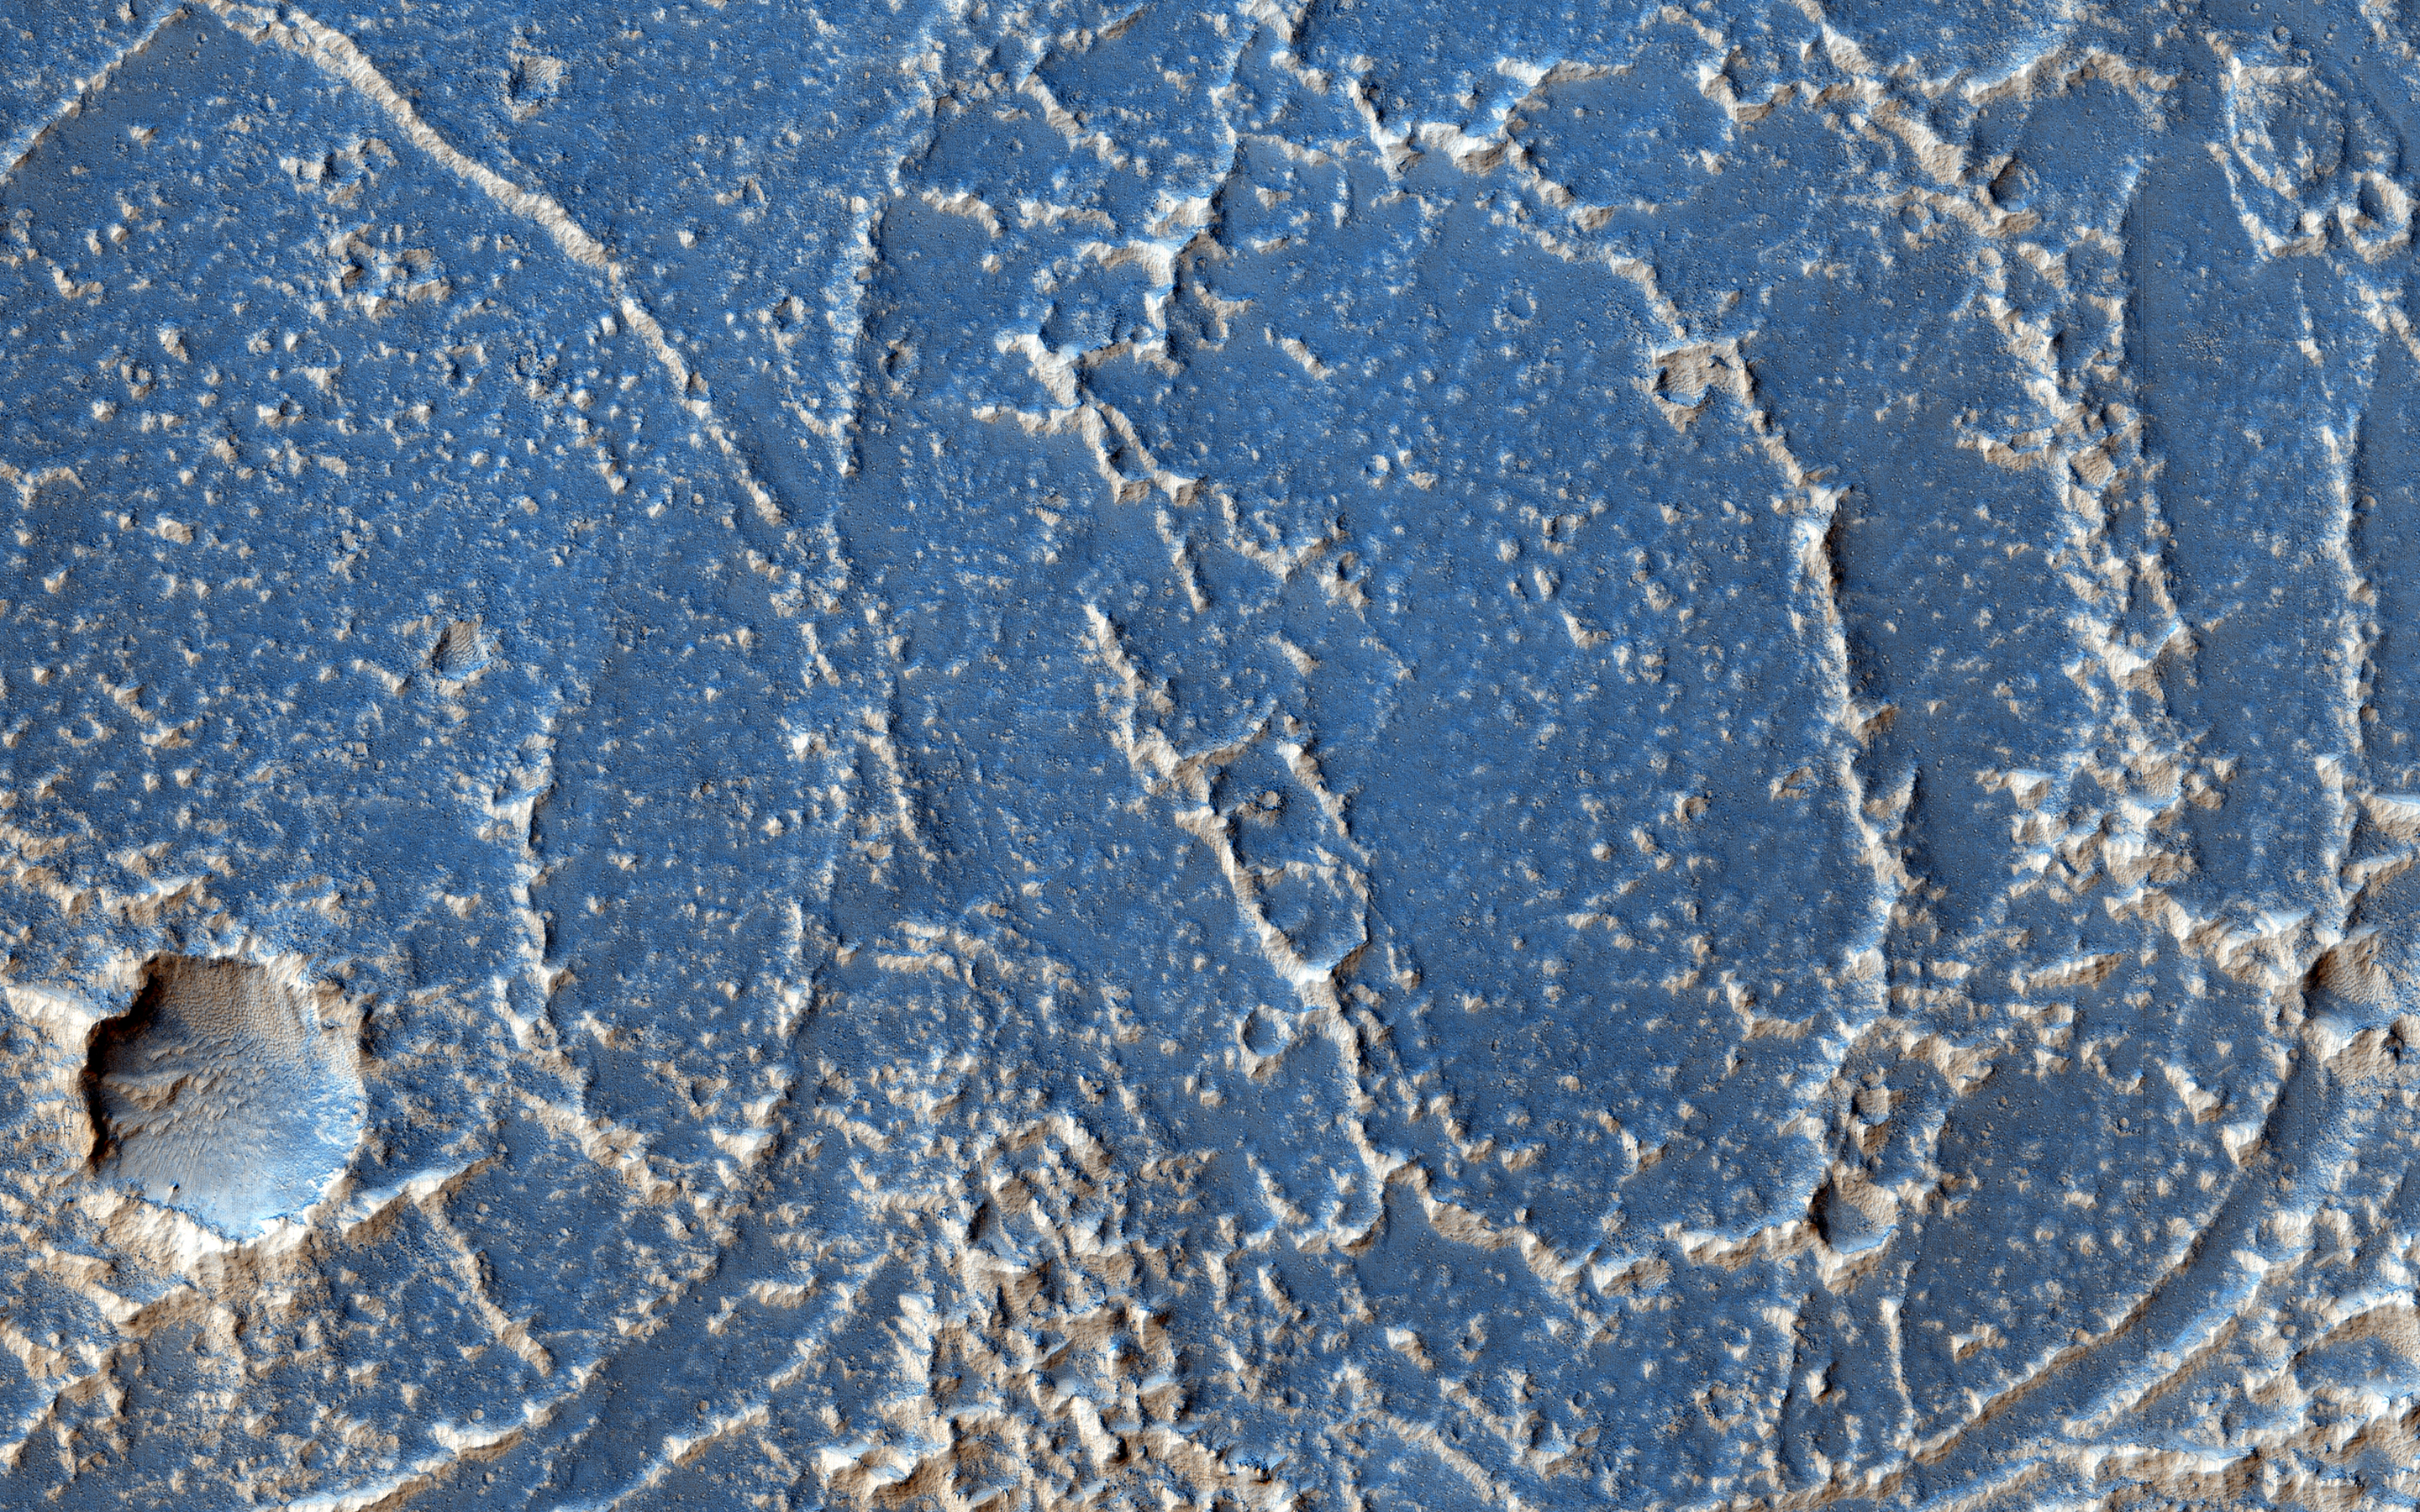

Strange Patterns in Echus Chasma

This image shows bright and dark patterns with curving boundaries, a good example of Mars art. What caused this appearance?

This region of Echus Chasma has been flooded by lava flows that produced rough and smooth surfaces. The rough areas then trap bright dust, creating the contrasts in brightness.

The University of Arizona, Tucson, operates HiRISE, which was built by Ball Aerospace & Technologies Corp., Boulder, Colo. NASA’s Jet Propulsion Laboratory, a division of the California Institute of Technology in Pasadena, manages the Mars Reconnaissance Orbiter Project for NASA’s Science Mission Directorate, Washington.

Credit: NASA/JPL-Caltech/Univ. of Arizona